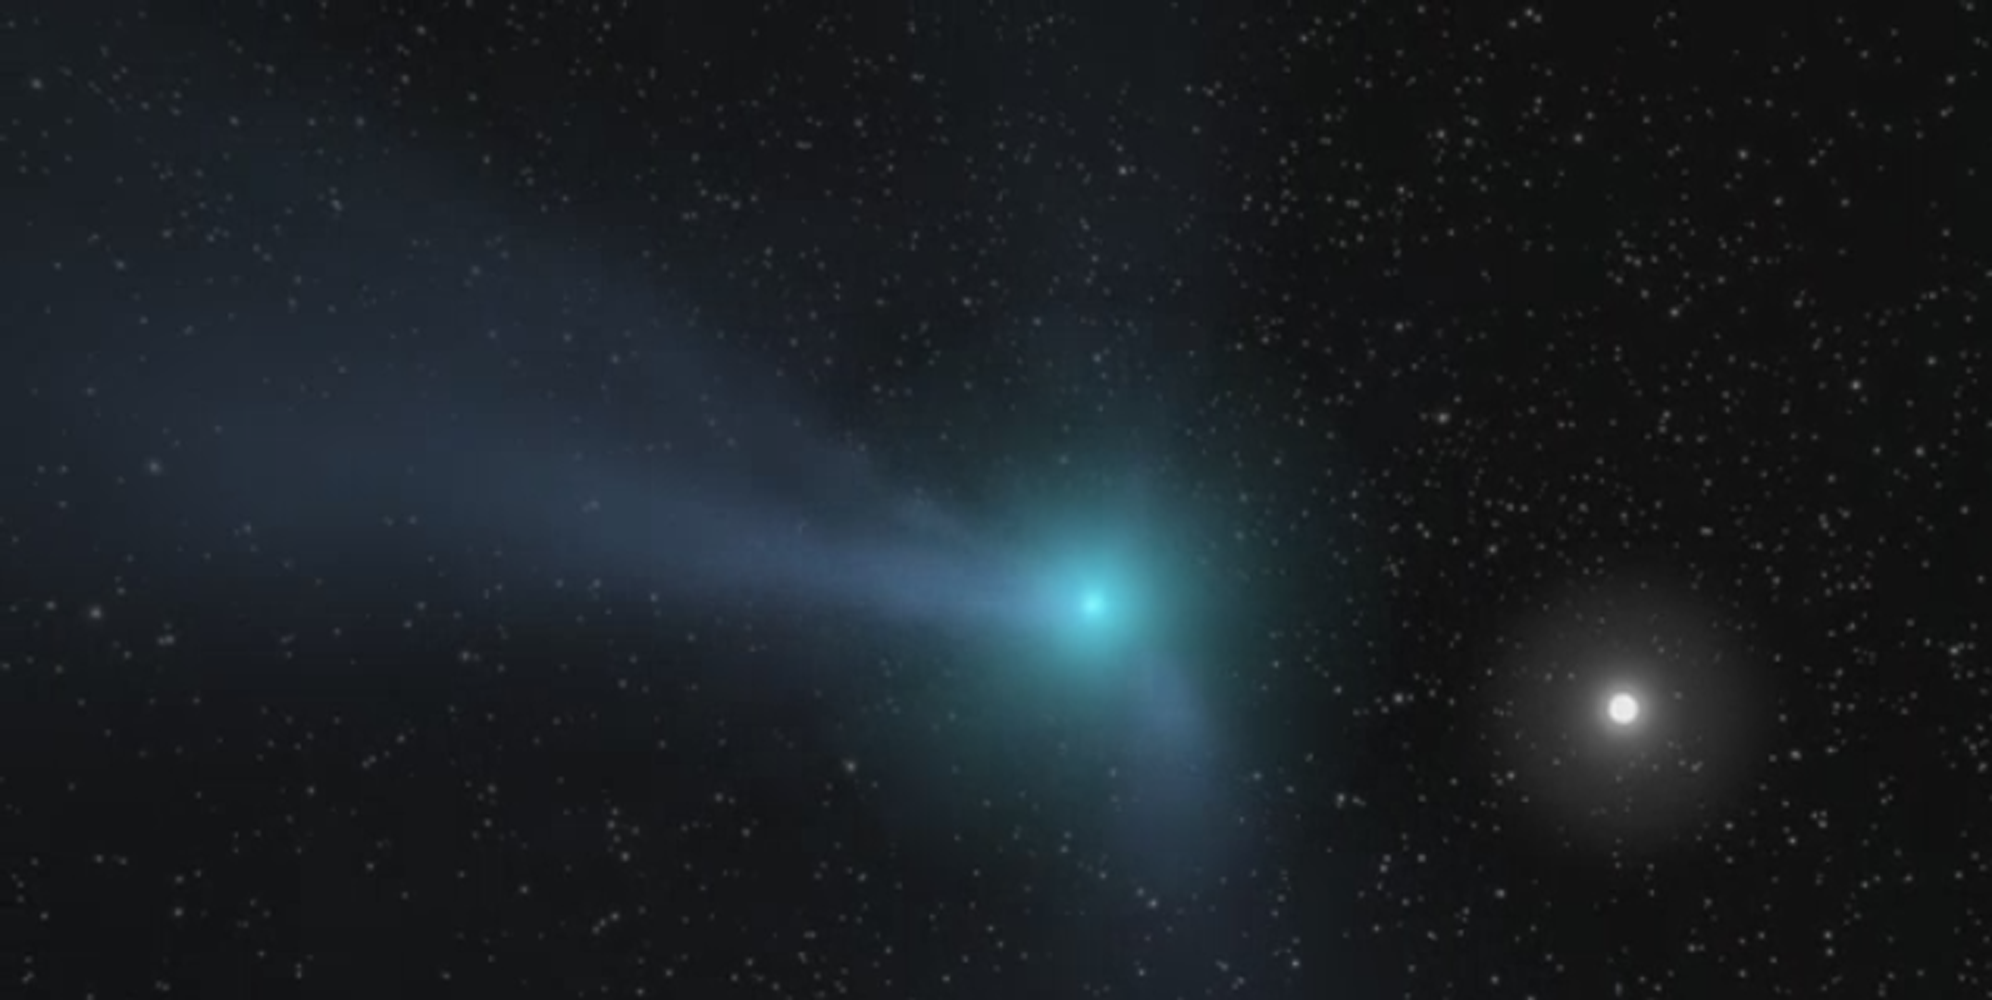

Comet Illustration (Animation)

This animation portrays a comet as it approaches the inner solar system. Light from the Sun warms the comet core, an object so small it cannot be seen at this scale. Ices within the comet are vaporized by the heat, streaming out from the tiny core forming a giant halo, known as a ‘coma’ around it. Particles of dust, carried along with the gas, are blown out to form a tail that extends away from the Sun.

Credit: NASA/JPL-Caltech